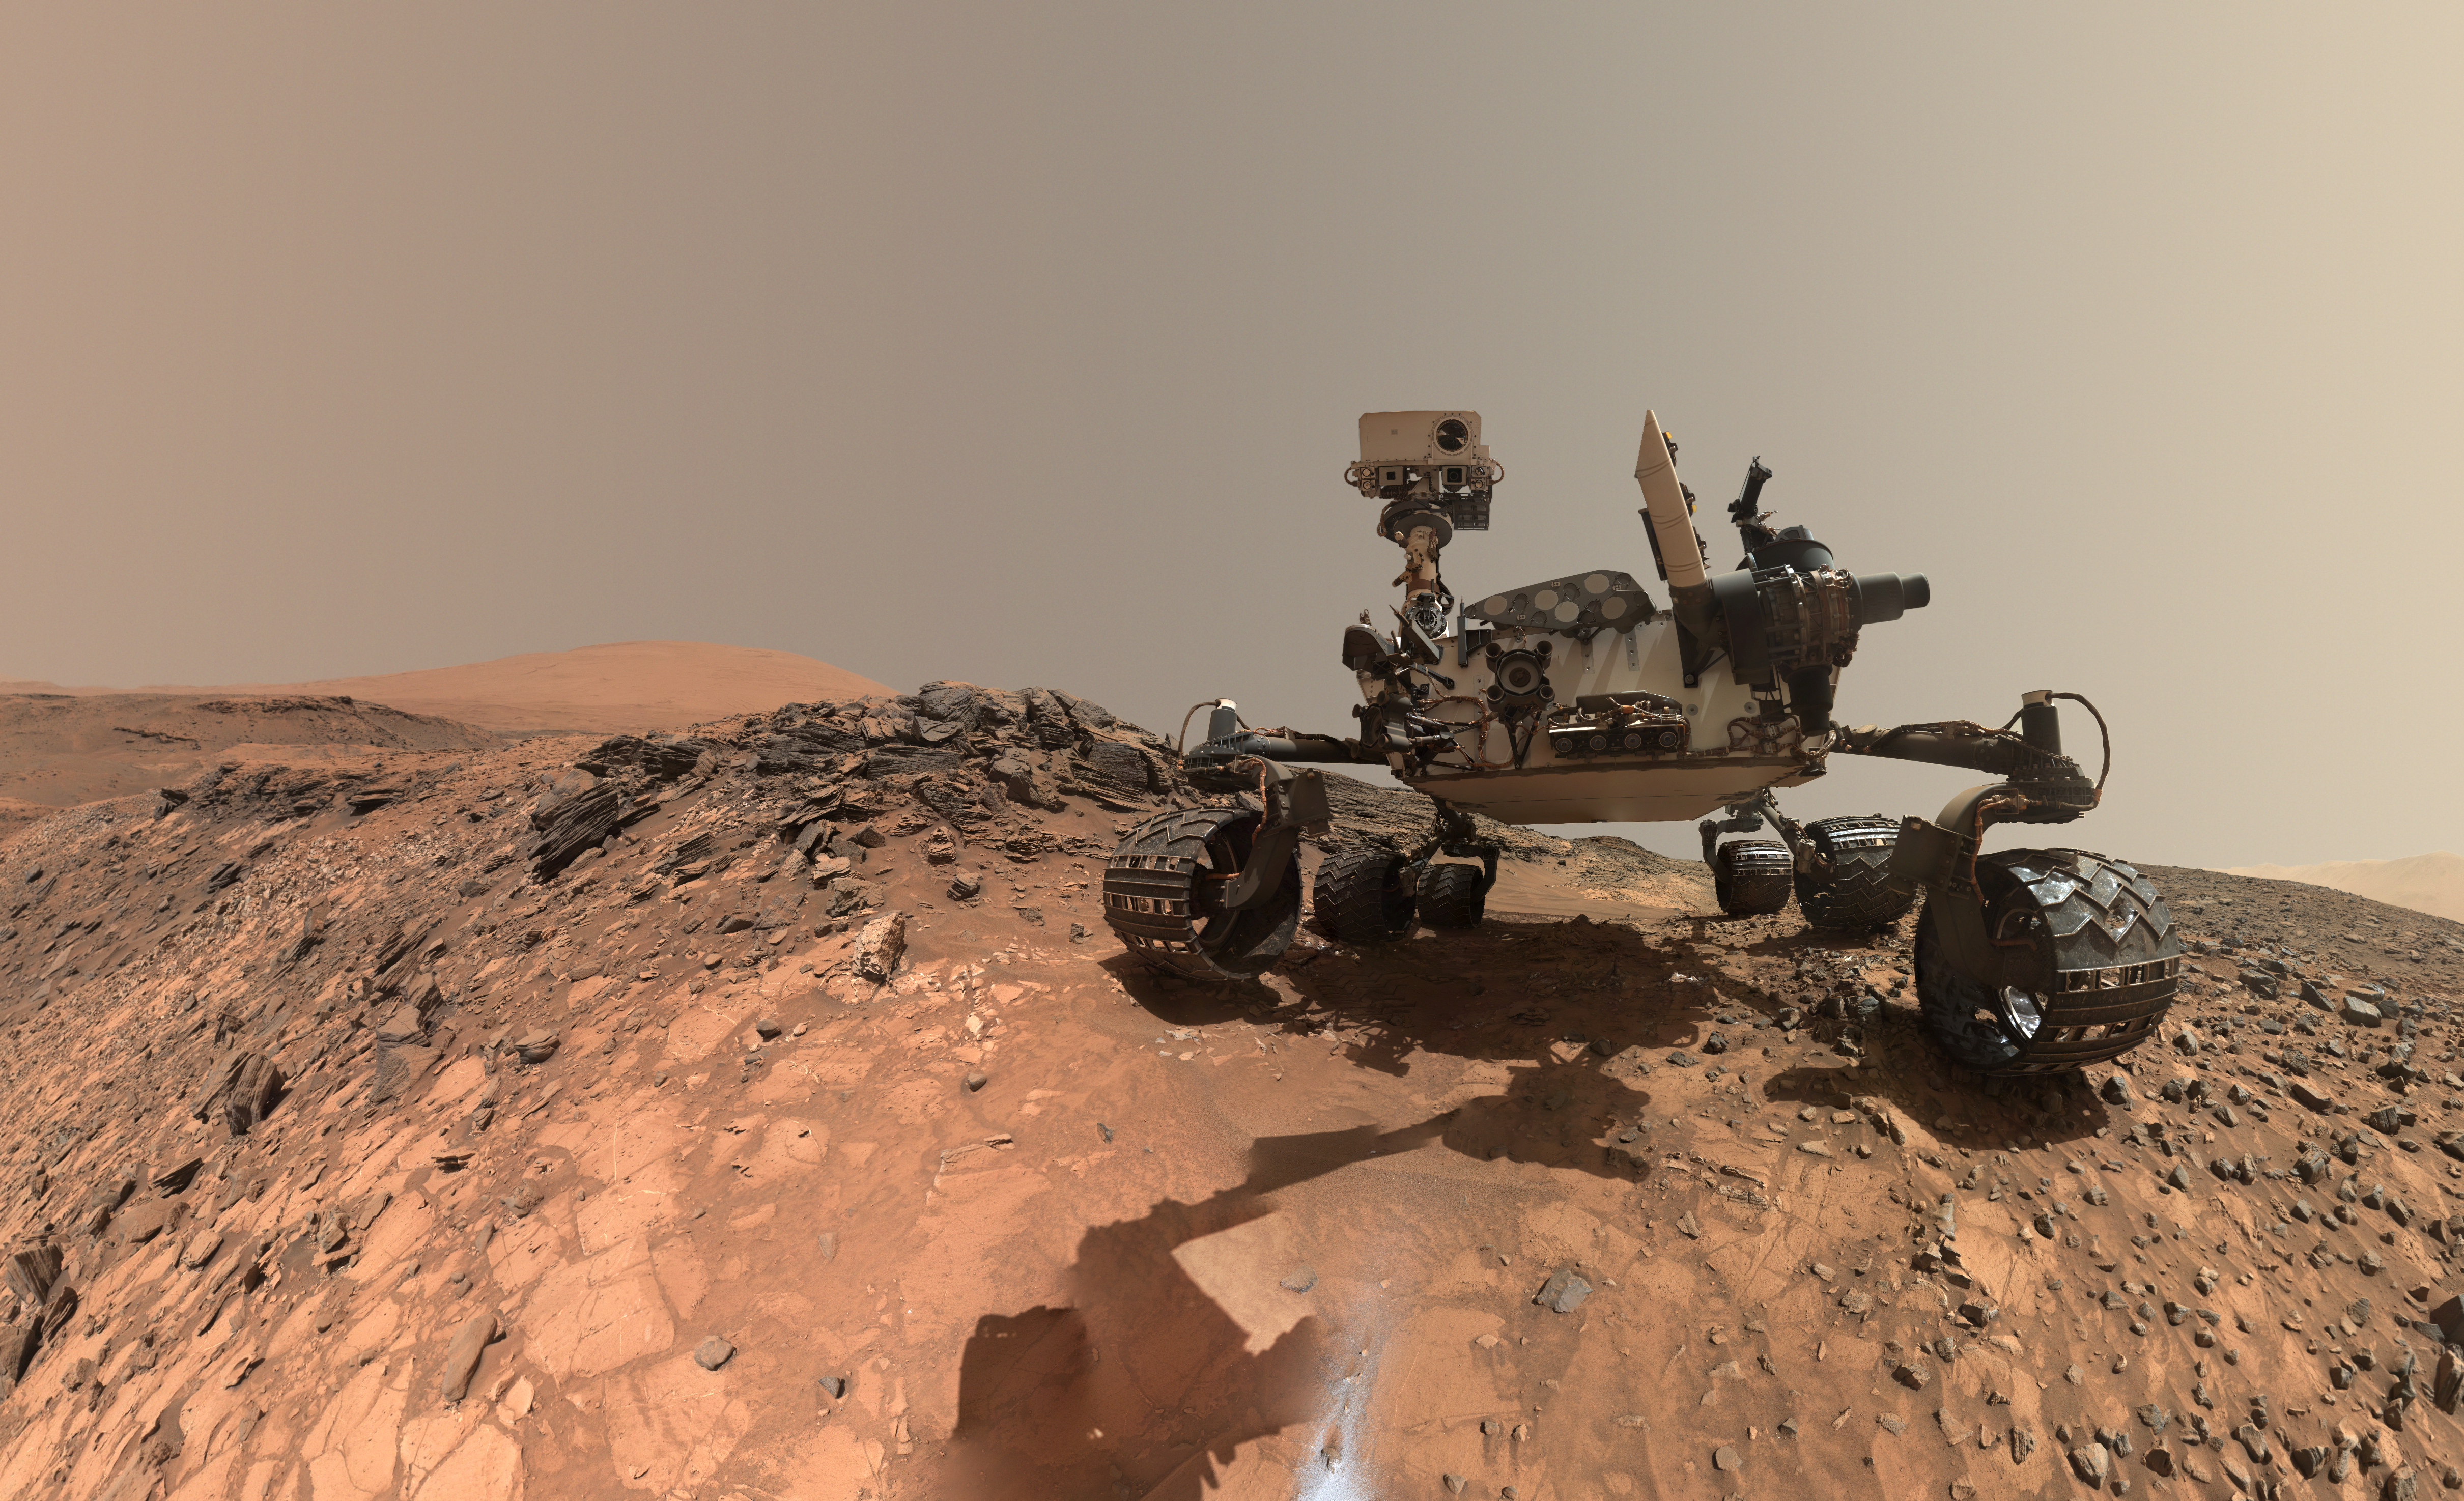

Looking Up at Mars Rover Curiosity in ‘Buckskin’ Selfie

This low-angle self-portrait of NASA’s Curiosity Mars rover shows the vehicle at the site from which it reached down to drill into a rock target called “Buckskin” on lower Mount Sharp.

The selfie combines several component images taken by Curiosity’s Mars Hand Lens Imager (MAHLI) on Aug. 5, 2015, during the 1,065th Martian day, or sol, of the rover’s work on Mars. For scale, the rover’s wheels are 20 inches (50 centimeters) in diameter and about 16 inches (40 centimeters) wide. This view is a portion of a larger panorama available at PIA19807.

A close look reveals a small rock stuck onto Curiosity’s left middle wheel (on the right in this head-on view). The rock had been seen previously during periodic monitoring of wheel condition about three weeks earlier, in the MAHLI raw image at http://mars.nasa.gov/msl/multimedia/raw/?rawid=1046MH0002640000400290E01_DXXX&s=1046.

MAHLI is mounted at the end of the rover’s robotic arm. For this self-portrait, the rover team positioned the camera lower in relation to the rover body than for any previous full self-portrait of Curiosity. This yielded a view that includes the rover’s “belly,” as in a partial self-portrait (/catalog/PIA16137) taken about five weeks after Curiosity’s August 2012 landing inside Mars’ Gale Crater.

The selfie at Buckskin does not include the rover’s robotic arm beyond a portion of the upper arm held nearly vertical from the shoulder joint. With the wrist motions and turret rotations used in pointing the camera for the component images, the arm was positioned out of the shot in the frames or portions of frames used in this mosaic. This process was used previously in acquiring and assembling Curiosity self-portraits taken at sample-collection sites “Rocknest” (PIA16468), “John Klein” (PIA16937), “Windjana” (PIA18390) and “Mojave” (PIA19142).

MAHLI was built by Malin Space Science Systems, San Diego. NASA’s Jet Propulsion Laboratory, a division of the California Institute of Technology in Pasadena, manages the Mars Science Laboratory Project for the NASA Science Mission Directorate, Washington. JPL designed and built the project’s Curiosity rover.

MAHLI was built by Malin Space Science Systems, San Diego. NASA’s Jet Propulsion Laboratory, a division of the California Institute of Technology in Pasadena, manages the Mars Science Laboratory Project for the NASA Science Mission Directorate, Washington. JPL designed and built the project’s Curiosity rover.

More information about Curiosity is online at http://www.nasa.gov/msl and http://mars.jpl.nasa.gov/msl/.

Photojournal Note: Also available is the full resolution TIFF file PIA19808_full.tif. This file may be too large to view from a browser; it can be downloaded onto your desktop by right-clicking on the previous link and viewed with image viewing software.

Credit: NASA/JPL-Caltech/MSSS